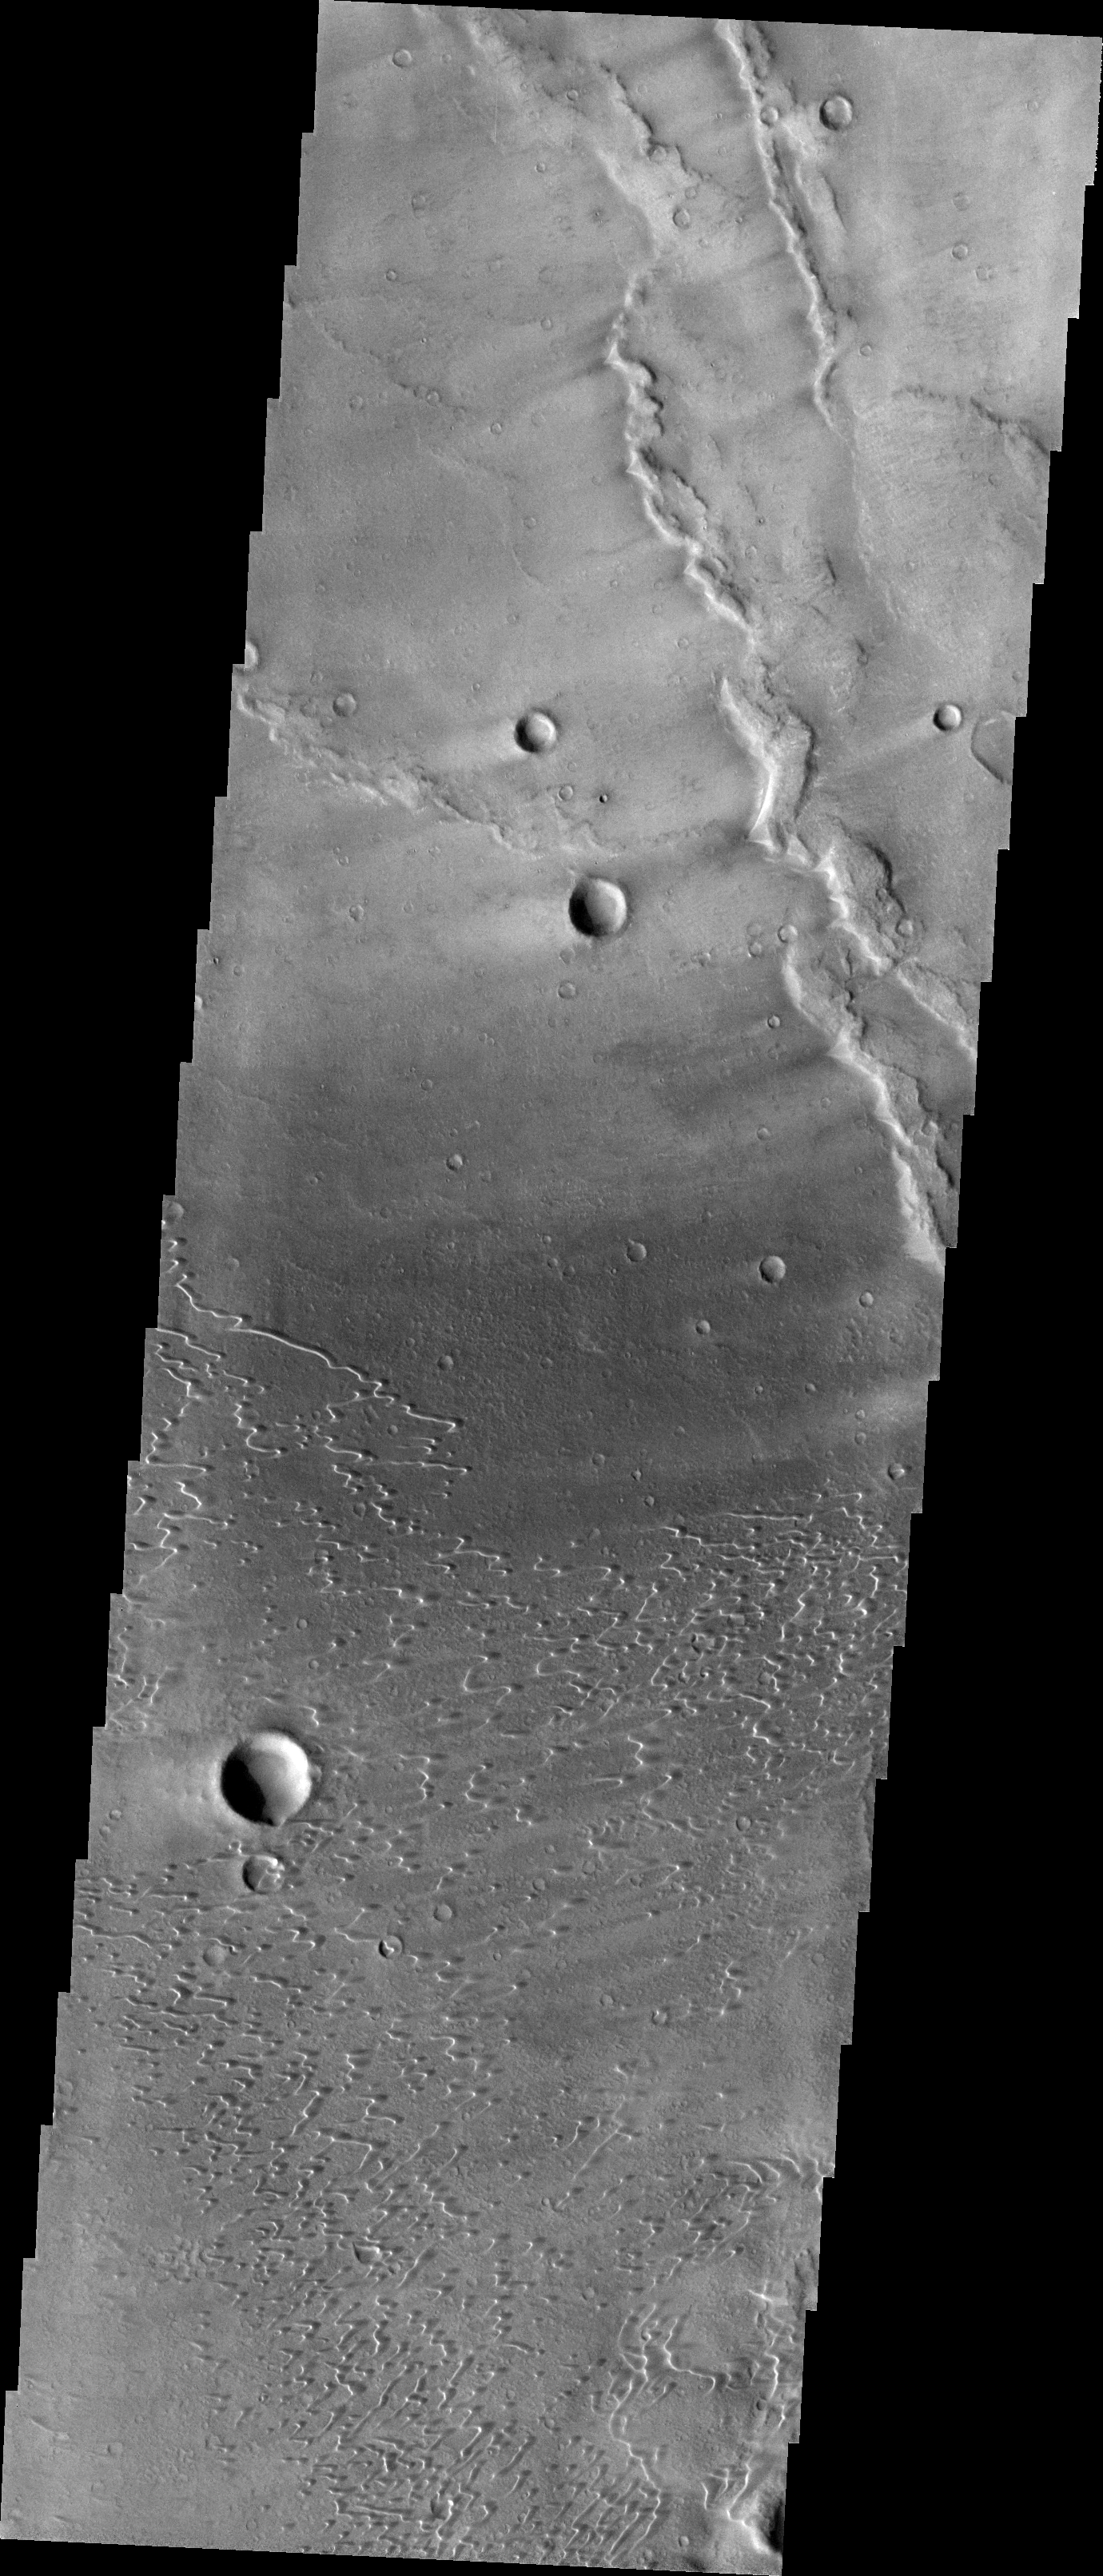

Investigating Mars: Nili and Meroe Paterae

This image shows part of the dune field near Meroe Patera. High resolution imaging by other spacecraft has revealed that the dunes in this region are moving. Winds are blowing the dunes across a rough surface of regional volcanic lava flows. The paterae are calderas on the volcanic complex called Syrtis Major Planum. Dunes are found in both Nili and Meroe Paterae and in the region between the two calderas.

The Odyssey spacecraft has spent over 15 years in orbit around Mars, circling the planet more than 69000 times. It holds the record for longest working spacecraft at Mars. THEMIS, the IR/VIS camera system, has collected data for the entire mission and provides images covering all seasons and lighting conditions. Over the years many features of interest have received repeated imaging, building up a suite of images covering the entire feature. From the deepest chasma to the tallest volcano, individual dunes inside craters and dune fields that encircle the north pole, channels carved by water and lava, and a variety of other feature, THEMIS has imaged them all. For the next several months the image of the day will focus on the Tharsis volcanoes, the various chasmata of Valles Marineris, and the major dunes fields. We hope you enjoy these images!

Credit: NASA/JPL-Caltech/ASU